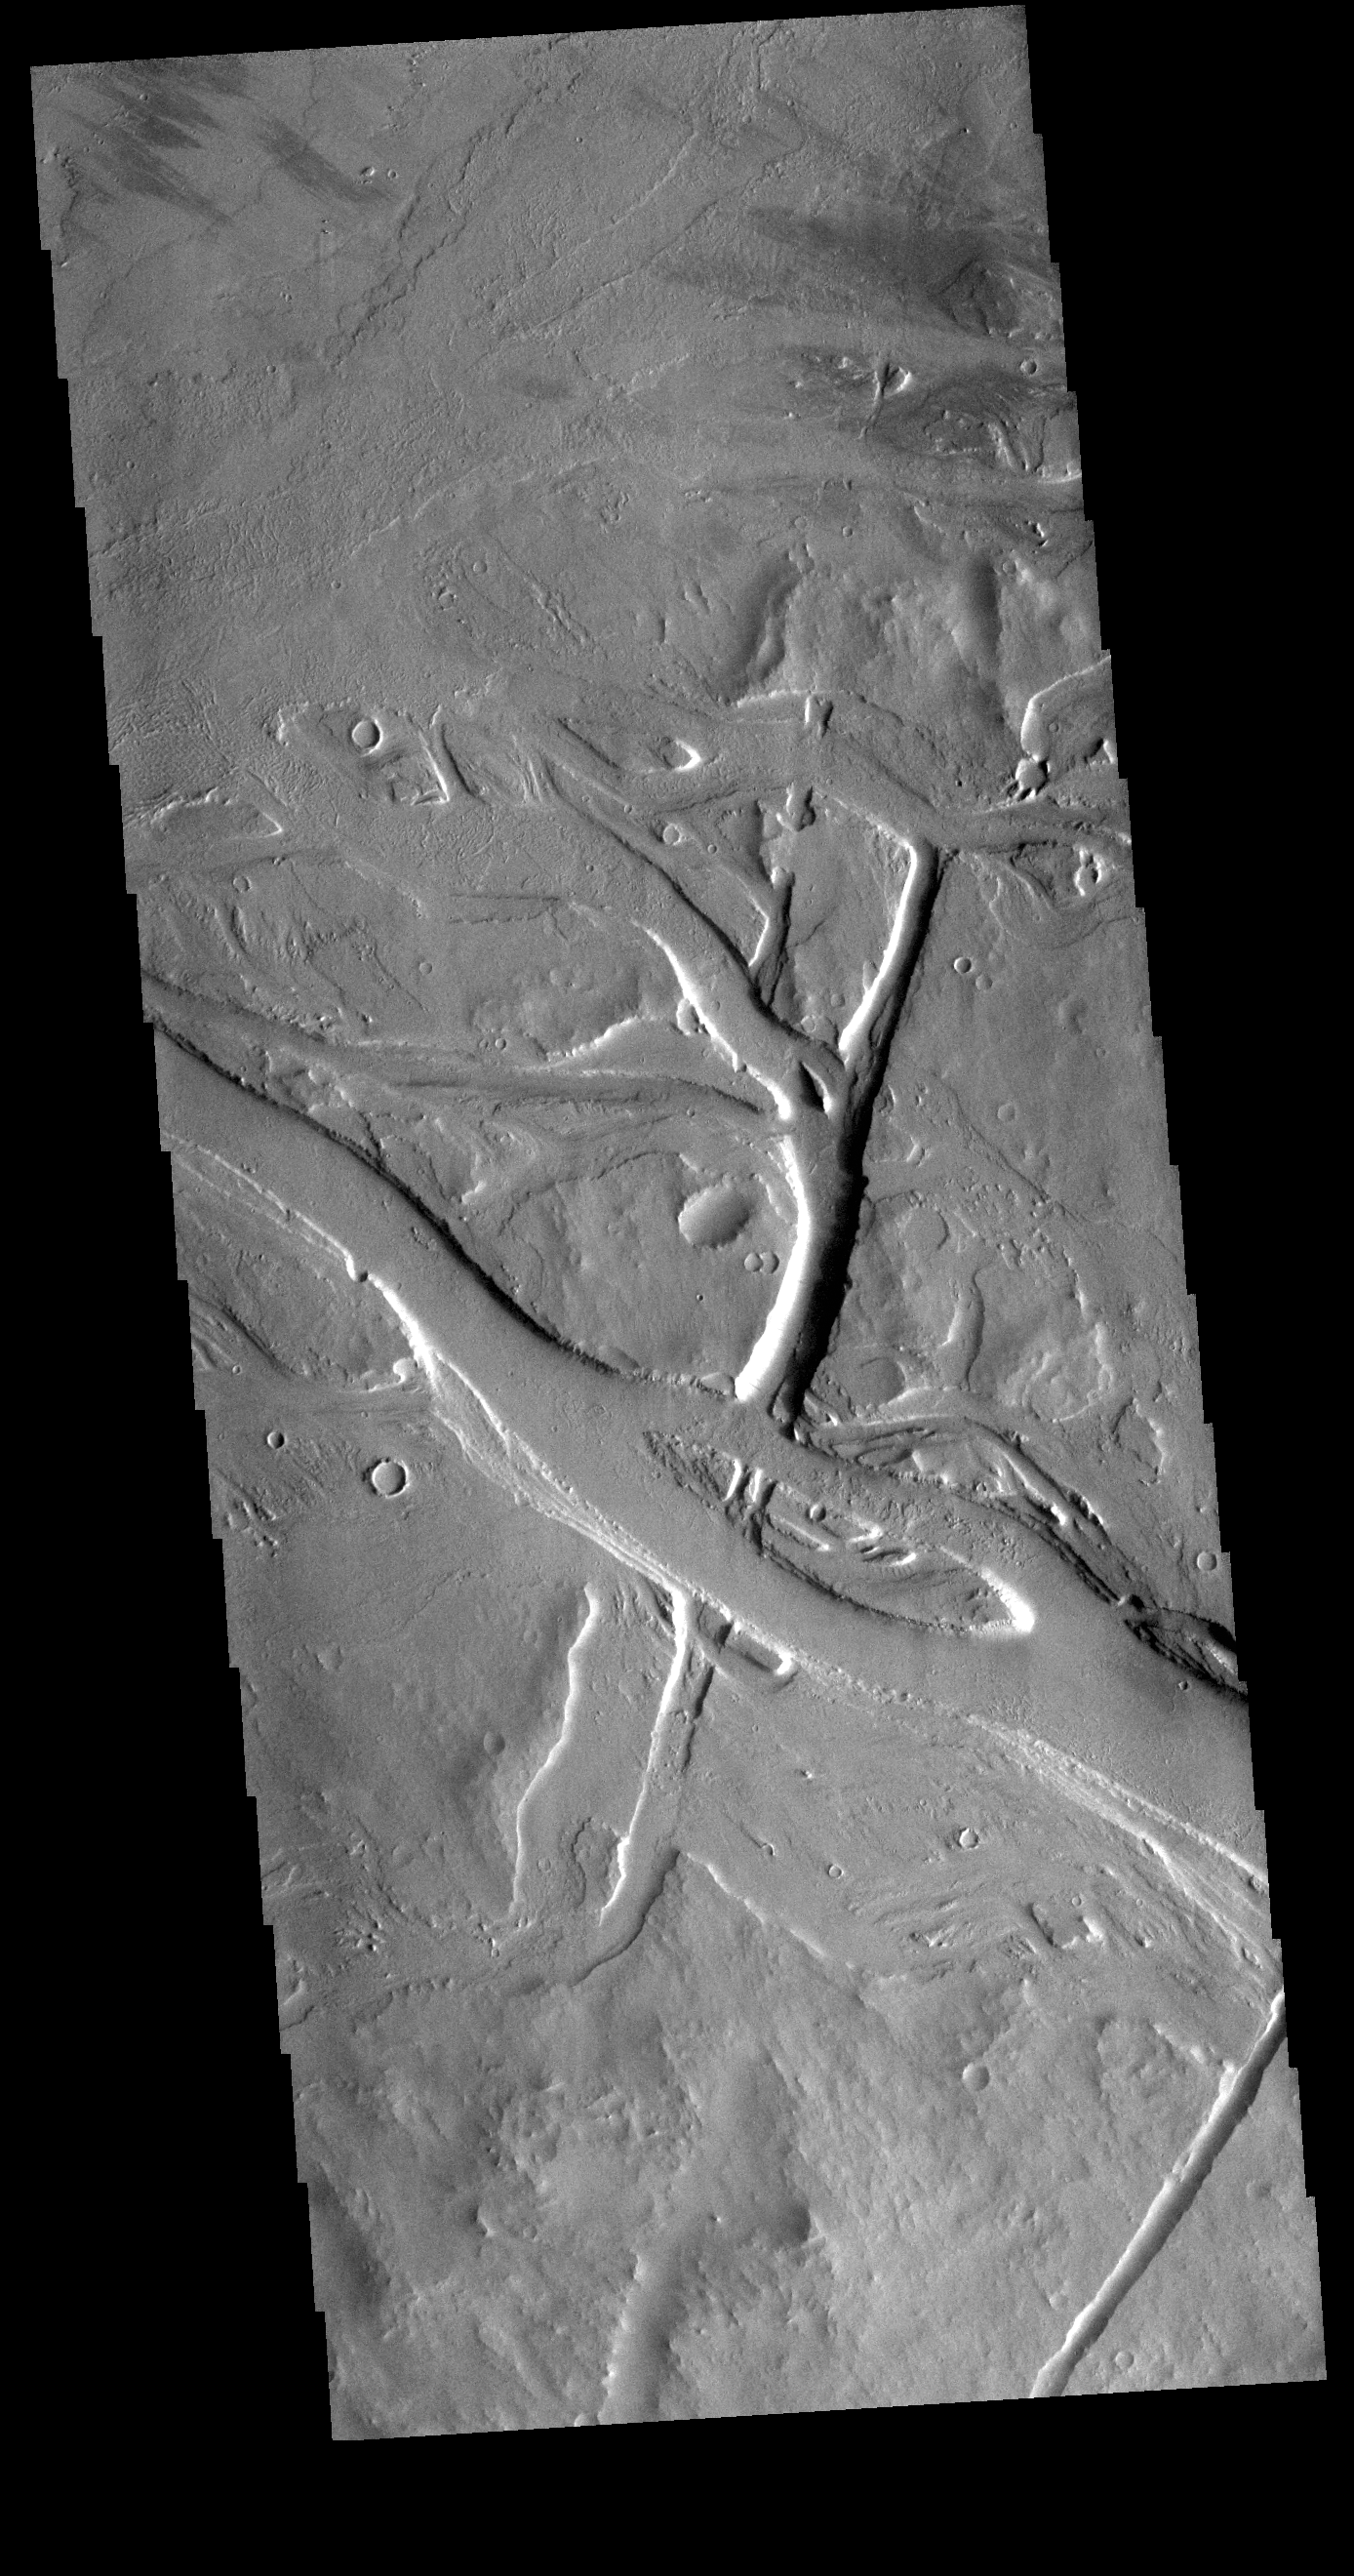

Tharsis Volcanics

The Tharsis region contains both large volcanoes and extensive lava plains. Most of the channel features in this region were formed by the flow of lava rather than the flow of water. Tectonic processes are also common and many linear depressions were created due to stresses in the Tharsis area as the surface expanded and lava forced its way to the surface to form volcanoes. This VIS image is located north of Jovis Tholus.

Credit: NASA/JPL-Caltech/ASU